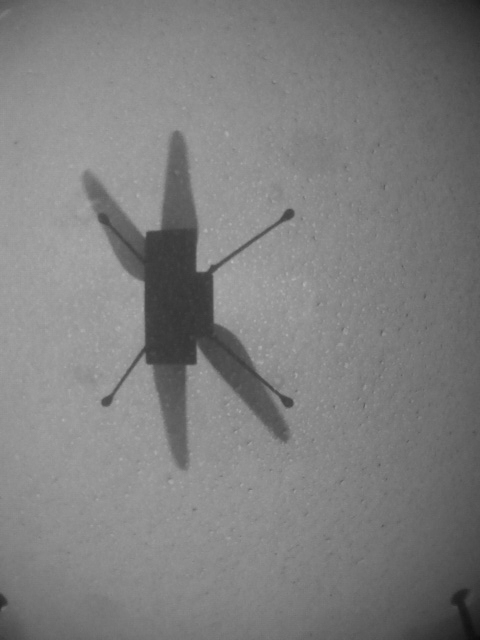

Ingenuity’s Eighth Flight

NASA’s Ingenuity Mars Helicopter took these images using its navigation camera during its eighth flight on June 21, 2021.

The Ingenuity Mars Helicopter was built by JPL, which also manages the technology demonstration project for NASA Headquarters. It is supported by NASA’s Science, Aeronautics Research, and Space Technology mission directorates. NASA’s Ames Research Center in California’s Silicon Valley, and NASA’s Langley Research Center in Hampton, Virginia, provided significant flight performance analysis and technical assistance during Ingenuity’s development. AeroVironment Inc., Qualcomm, and SolAero also provided design assistance and major vehicle components. Lockheed Martin Space designed and manufactured the Mars Helicopter Delivery System.

Credit: NASA/JPL-Caltech